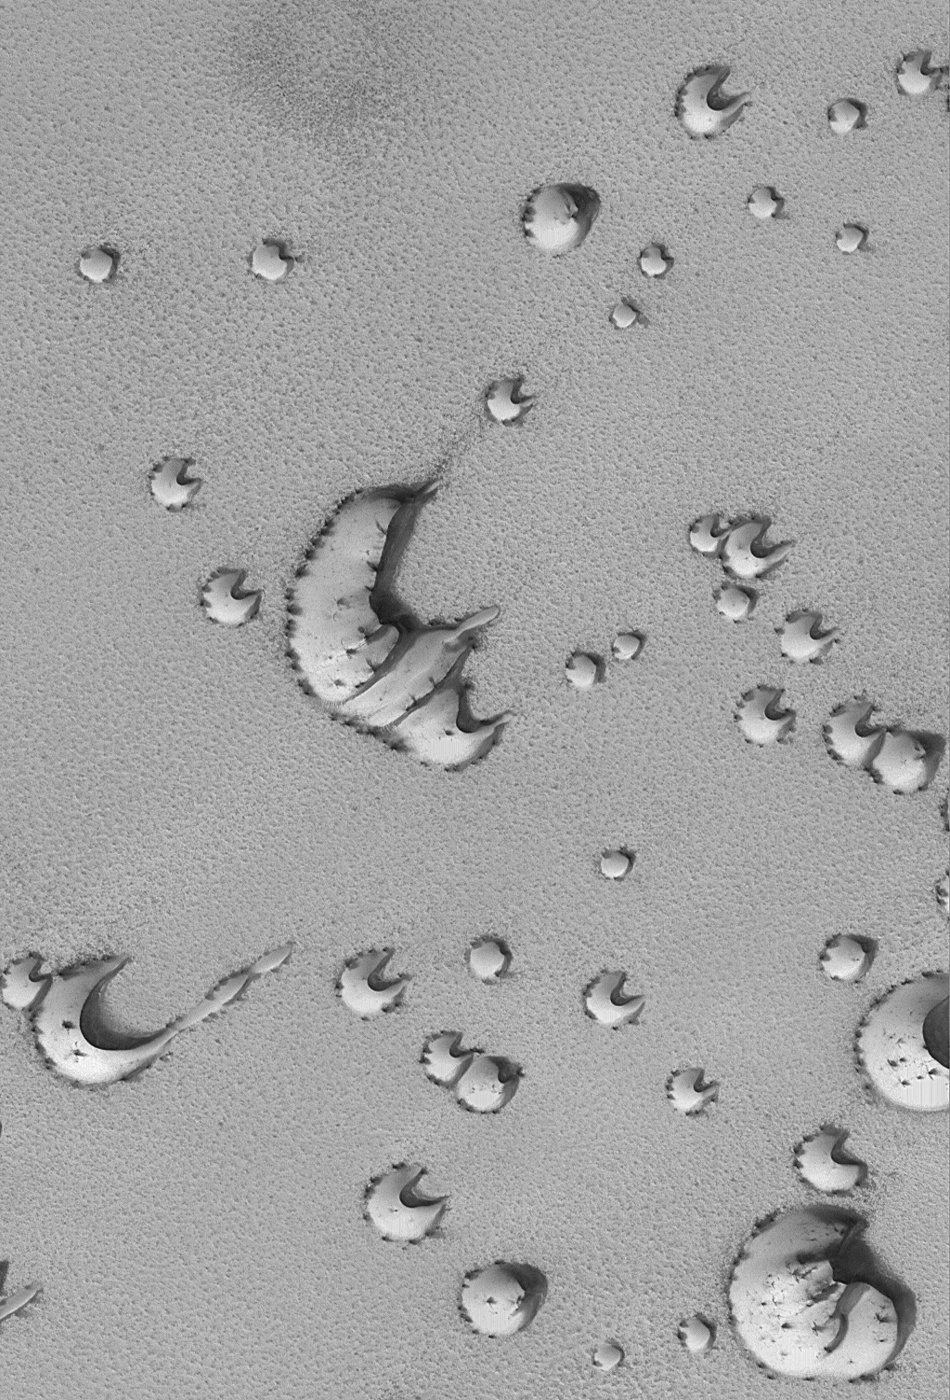

Defrosting North Polar Dunes

MGS MOC Release No. MOC2-323, 12 December 2002

Each spring as the sun comes up over the polar regions, the seasonal frosts that have accumulated there during winter begin to sublime away. Dunes are among the first features to show spots and streaks resulting from the defrosting process. Unknown is whether the dark spots and streaks are sand (from the dune) that has been mobilized by wind, or frost that has become disrupted and coarse-grained (coarse grains of ice can look darker than fine grains). This Mars Global Surveyor (MGS) Mars Orbiter Camera (MOC) image shows north polar dunes near 76.6°N, 255.9°W in early spring. The image, acquired in June 2002, is 3 km (1.9 mi) across. Sunlight illuminates the scene from the lower left.

Credit: NASA/JPL/MSSS